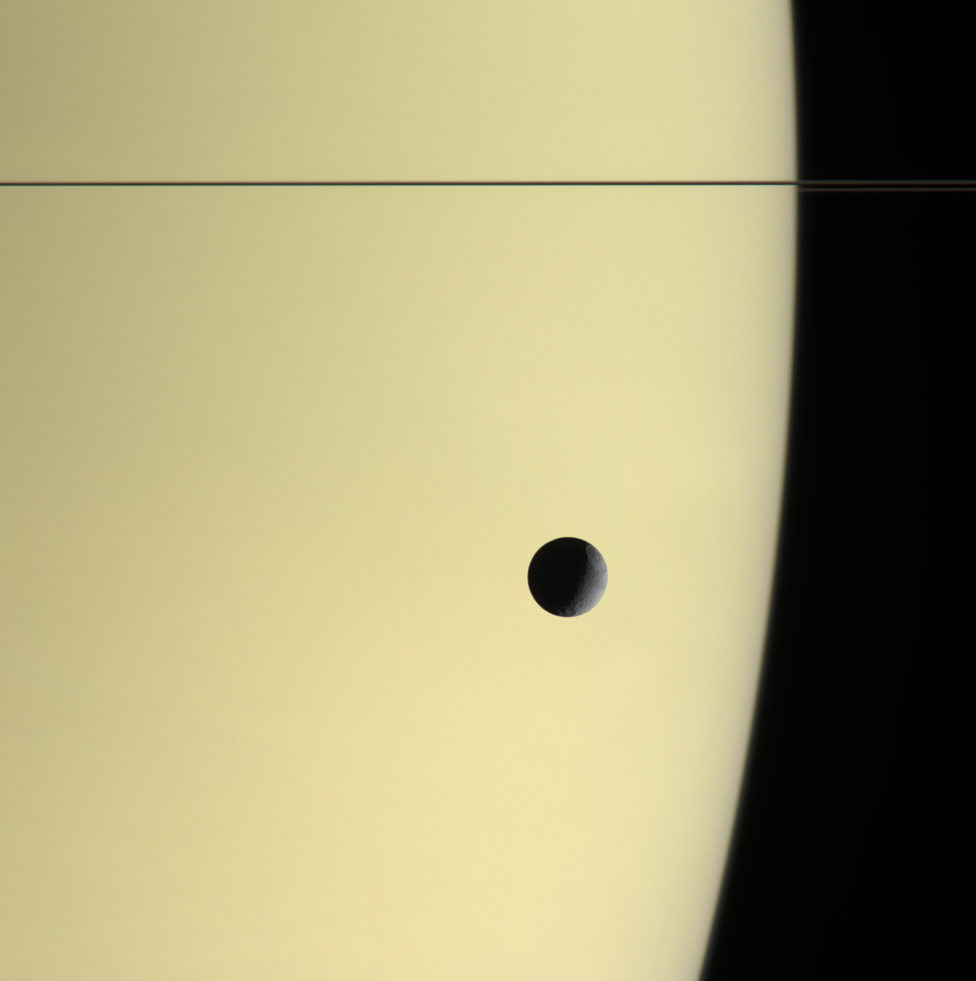

Adrift at Saturn

Tethys floats before the massive, golden-hued globe of Saturn in this natural color view. The thin, dark line of the rings curves around the horizon at top.

Visible on Tethys (1,071 kilometers, or 665 miles across) are the craters Odysseus (top) and Melanthius (bottom). The view looks toward the anti-Saturn side of Tethys.

Images taken using red, green and blue spectral filters were combined to create this color view. Tethys is apparently darker than Saturn at these wavelengths. The edge of the planet appears fuzzy, which may indicate that we are seeing haze layers that are separated from the main cloud deck.

The images were acquired by the Cassini spacecraft narrow-angle camera on Dec. 3, 2005, at a distance of approximately 2.5 million kilometers (1.6 million miles) from Saturn. The image scale is 15 kilometers (9 miles) per pixel on Saturn and 13 kilometers (8 miles) per pixel on Tethys.

The Cassini-Huygens mission is a cooperative project of NASA, the European Space Agency and the Italian Space Agency. The Jet Propulsion Laboratory, a division of the California Institute of Technology in Pasadena, manages the mission for NASA’s Science Mission Directorate, Washington, D.C. The Cassini orbiter and its two onboard cameras were designed, developed and assembled at JPL. The imaging operations center is based at the Space Science Institute in Boulder, Colo.

Credit: NASA/JPL/Space Science Institute